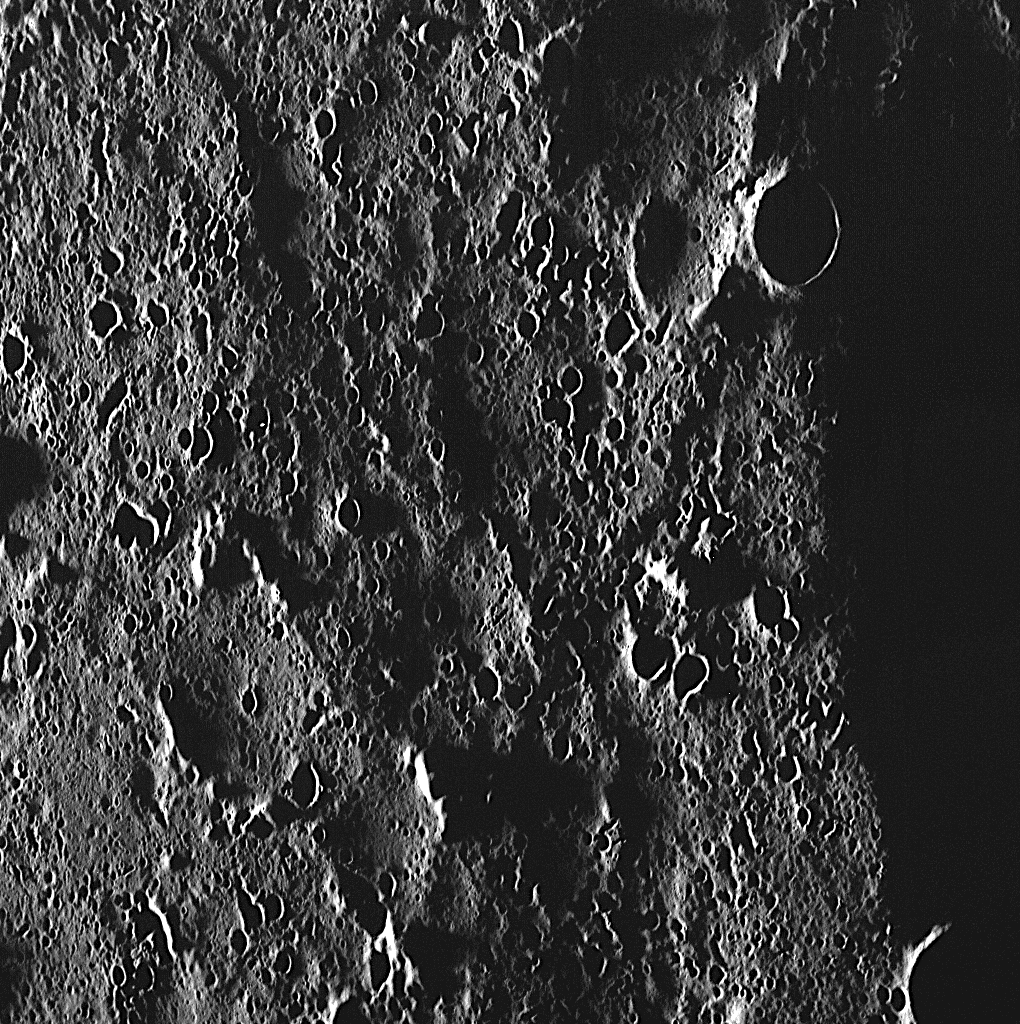

Smooth Plains?

Mercury’s north polar region contains an expansive area of volcanic smooth plains. The stark image shown here is actually located in that “smooth” plains region! At this high northern latitude, the Sun is always low on the horizon, resulting in high incidence angles and long shadows that accentuate the topography and texture of the surface.

This image was acquired as part of MDIS’s high-resolution surface morphology base map. The surface morphology base map will cover more than 90% of Mercury’s surface with an average resolution of 250 meters/pixel (0.16 miles/pixel or 820 feet/pixel). Images acquired for the surface morphology base map typically have off-vertical Sun angles (i.e., high incidence angles) and visible shadows so as to reveal clearly the topographic form of geologic features.

The MESSENGER spacecraft is the first ever to orbit the planet Mercury, and the spacecraft’s seven scientific instruments and radio science investigation are unraveling the history and evolution of the Solar System’s innermost planet. Visit the Why Mercury? section of this website to learn more about the key science questions that the MESSENGER mission is addressing. During the one-year primary mission, MDIS is scheduled to acquire more than 75,000 images in support of MESSENGER’s science goals.

Date acquired: December 13, 2011
Image Mission Elapsed Time (MET): 232288831
Image ID: 1132340
Instrument: Wide Angle Camera (WAC) of the Mercury Dual Imaging System (MDIS)
WAC filter: 7 (748 nanometers)
Center Latitude: 85.57°
Center Longitude: 255.9° E
Resolution: 68 meters/pixel
Scale: The height of this image is about 70 kilometers (43 miles)
Center Incidence Angle: 88.9°
Center Emission Angle: 45.8°
Center Phase Angle: 134.7°

These images are from MESSENGER, a NASA Discovery mission to conduct the first orbital study of the innermost planet, Mercury. For information regarding the use of images, see the MESSENGER image use policy.

Credit: NASA/Johns Hopkins University Applied Physics Laboratory/Carnegie Institution of Washington